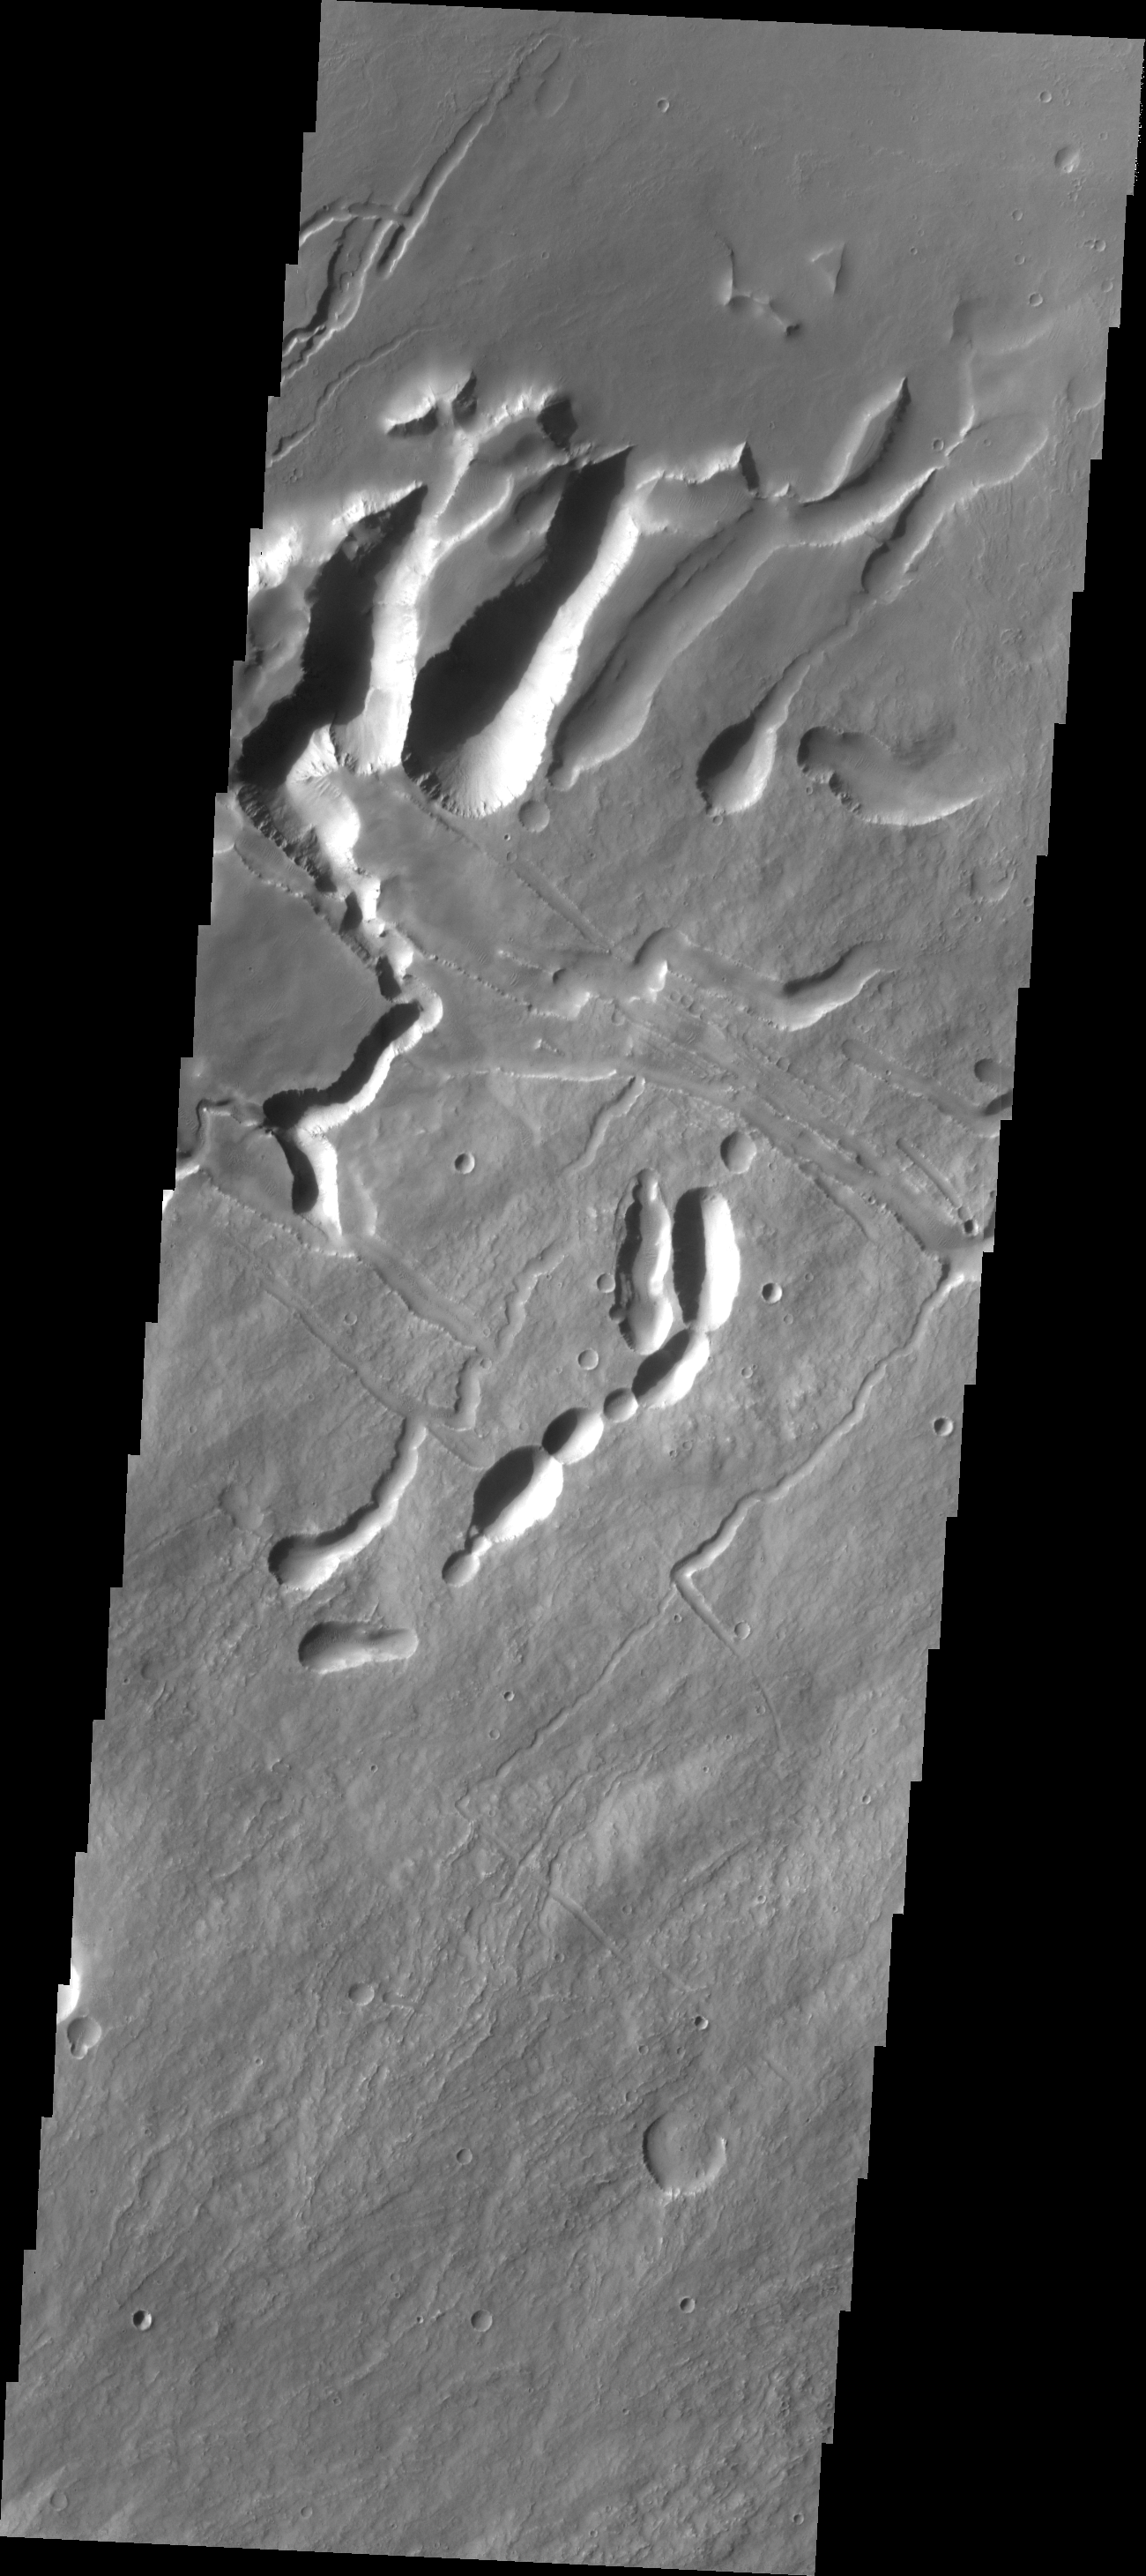

Arsia Mons

Today’s VIS image shows the complex surface on the northeastern flank of Arsia Mons. The channel-like features and collapse pits are likely all due to subsurface lava tubes.

Credit: NASA/JPL/ASU